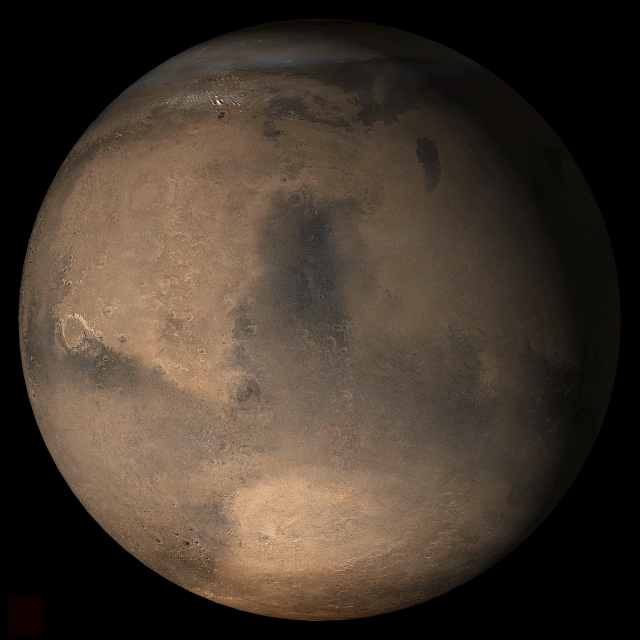

Mars at Ls 357°: Syrtis Major

17 January 2006
This picture is a composite of Mars Global Surveyor (MGS) Mars Orbiter Camera (MOC) daily global images acquired at Ls 357° during a previous Mars year. This month, Mars looks similar, as Ls 357° occurs in mid-January 2006. The picture shows the Syrtis Major face of Mars. Over the course of the month, additional faces of Mars as it appears at this time of year are being posted for MOC Picture of the Day. Ls, solar longitude, is a measure of the time of year on Mars. Mars travels 360° around the Sun in 1 Mars year. The year begins at Ls 0°, the start of northern spring and southern autumn.

Season: Northern Winter/Southern Summer

Credit: NASA/JPL/Malin Space Science Systems